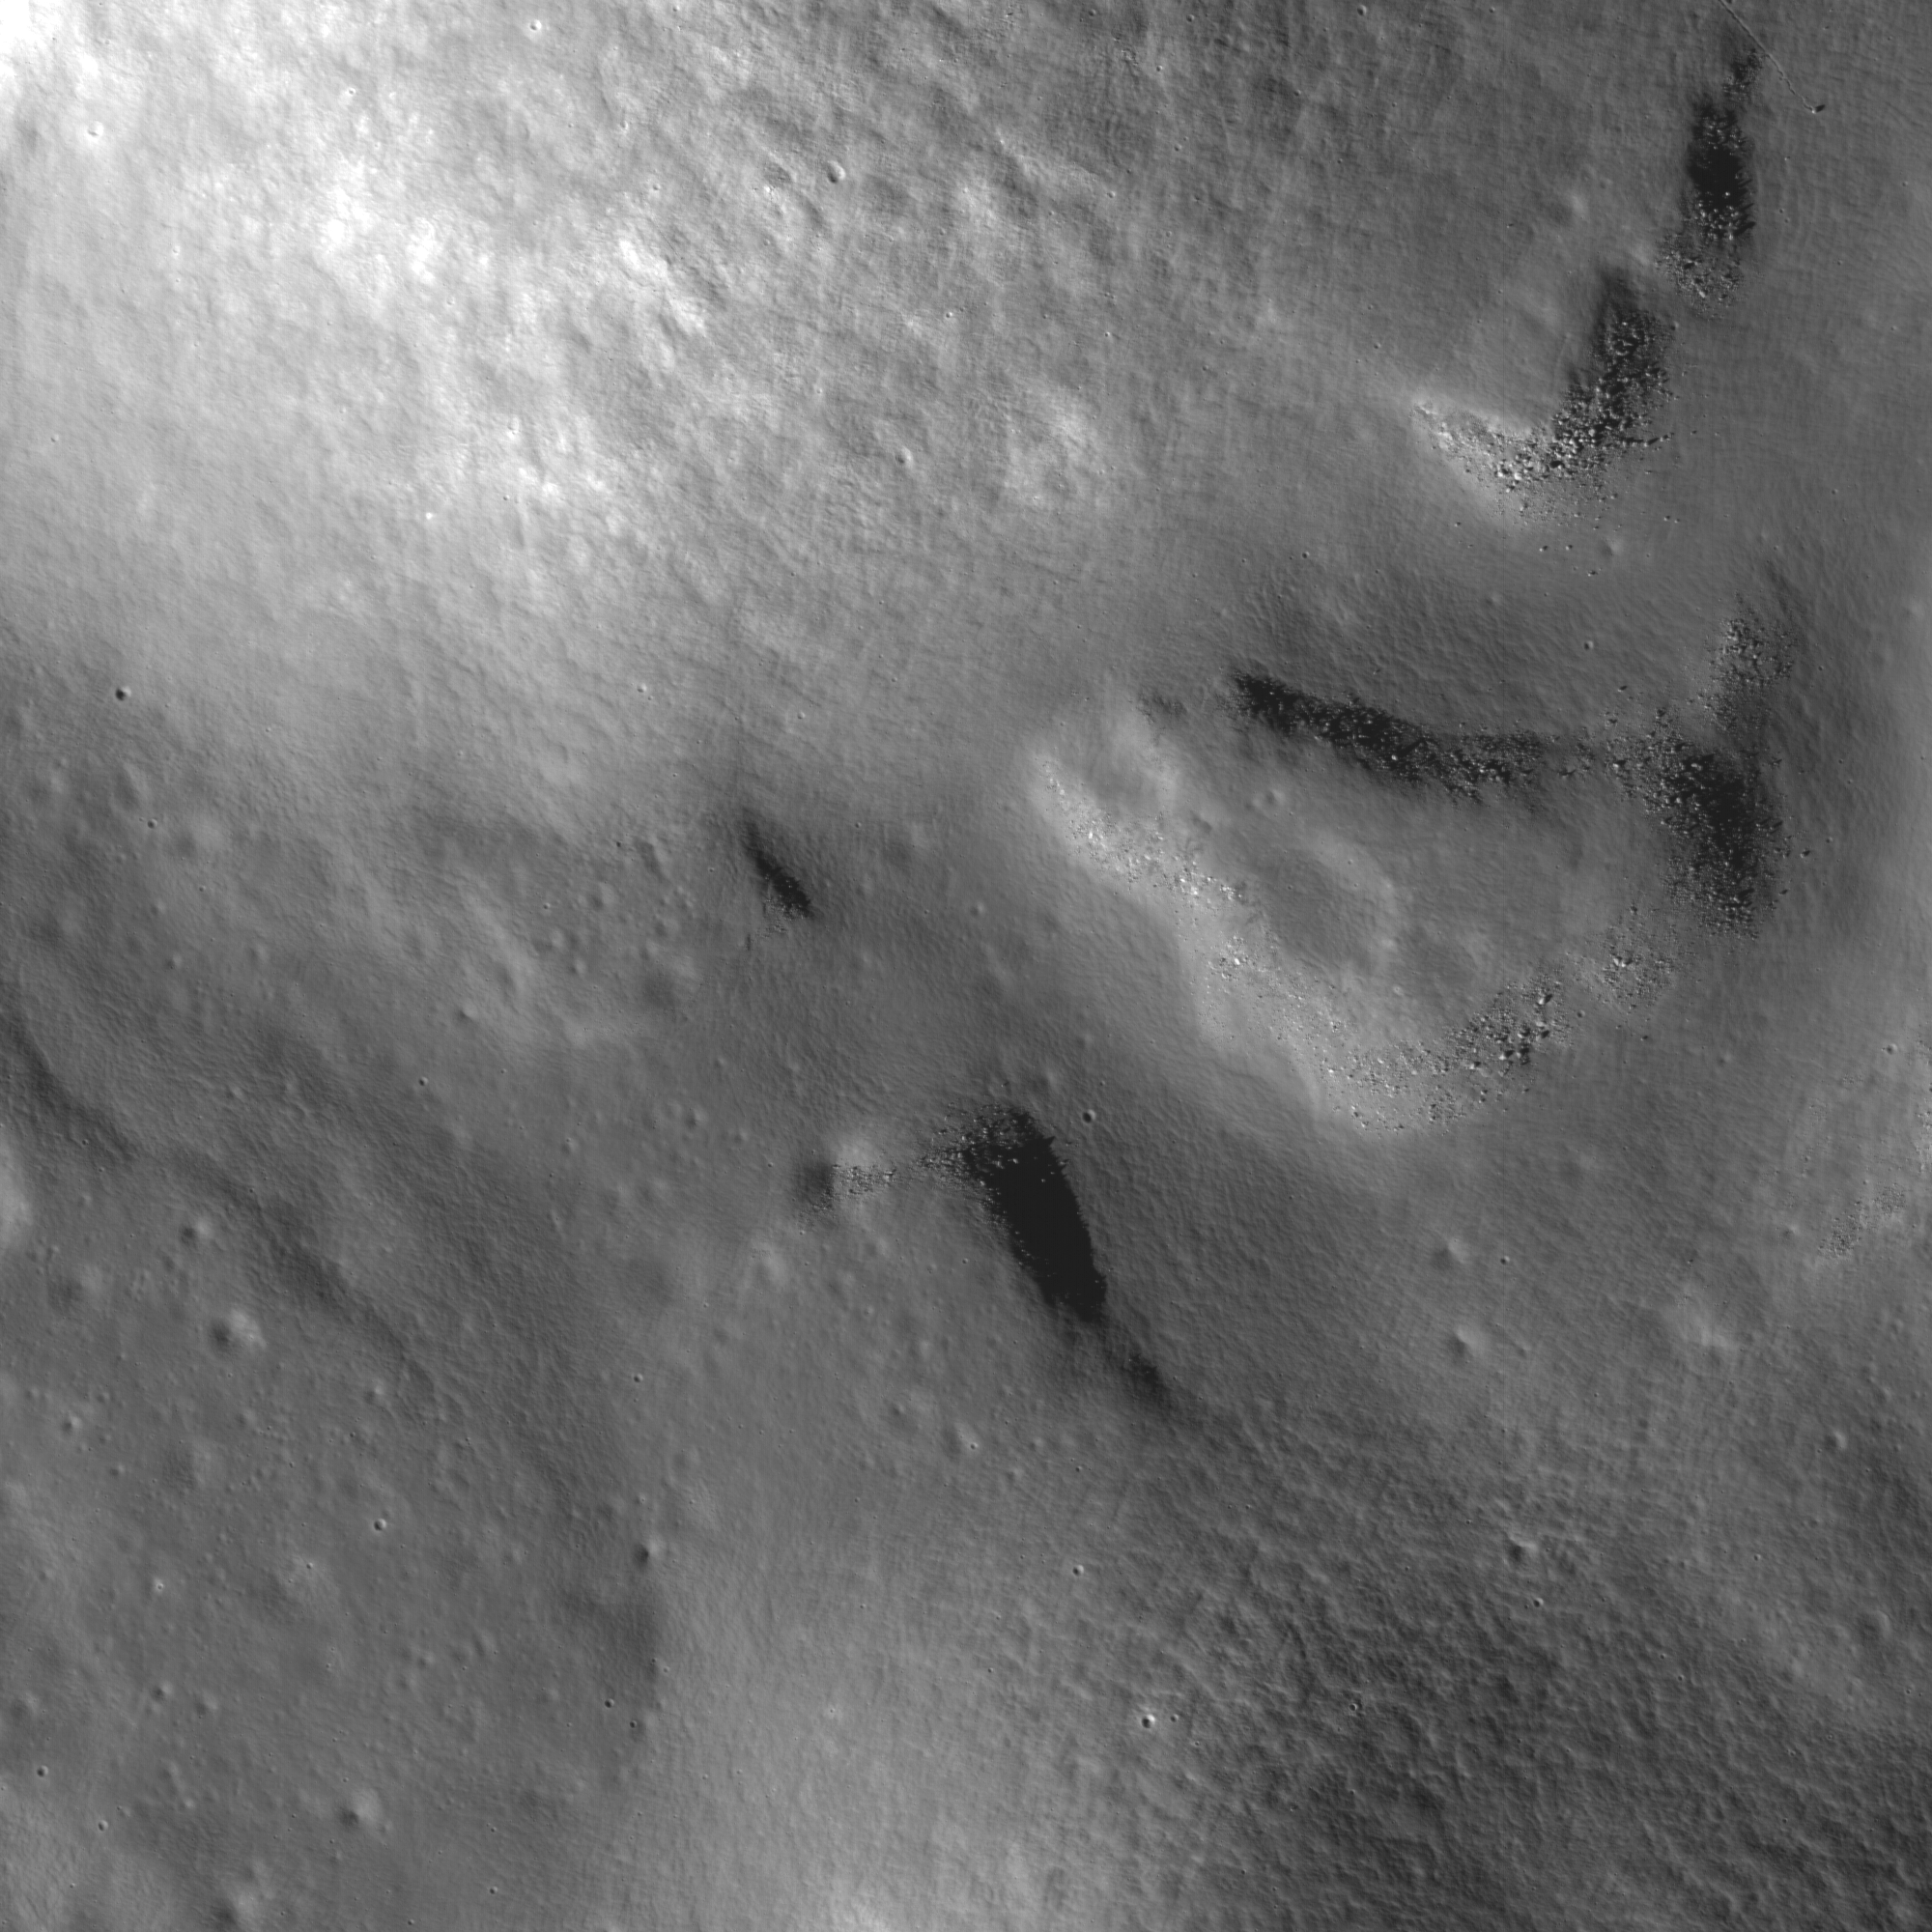

Vallis Alpes

A bottleneck at the start of the lunar sinuous rille within Vallis Alpes formed several morphologic features including (from left to right) a lava pond, a breached dam, and an island in the rille. Image width is 3.3 km, image resolution is 1.68 m/pixel.

Vallis Alpes (Alpine Valley) is a spectacular linear valley along the northeastern edge of the Imbrium impact basin. It is easily visible in amateur telescopes. The floor of the valley was flooded by mare basalts that host a sinuous rille which stretches for more than 150 km.

NASA’s Goddard Space Flight Center built and manages the mission for the Exploration Systems Mission Directorate at NASA Headquarters in Washington. The Lunar Reconnaissance Orbiter Camera was designed to acquire data for landing site certification and to conduct polar illumination studies and global mapping. Operated by Arizona State University, the LROC facility is part of the School of Earth and Space Exploration (SESE). LROC consists of a pair of narrow-angle cameras (NAC) and a single wide-angle camera (WAC). The mission is expected to return over 70 terabytes of image data.

Credit: NASA/GSFC/Arizona State University